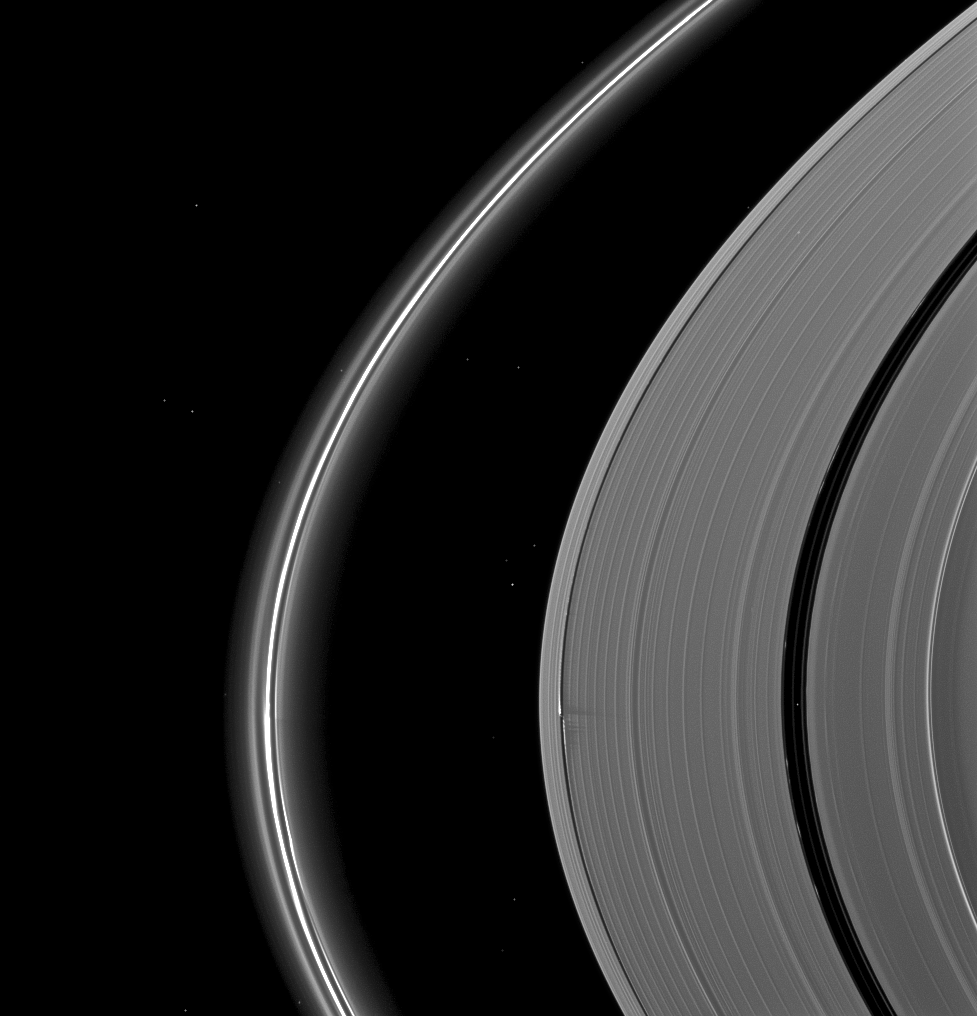

Wave Maker

The Cassini spacecraft catches Saturn’s moon Daphnis making waves and casting shadows from the narrow Keeler Gap of the planet’s A ring in this view taken around the time of Saturn’s August 2009 equinox.

Daphnis (8 kilometers, or 5 miles across) is almost invisible in this view, but the shadows cast on the wide A ring can be seen below the center of the image. The Enke Gap of the A ring, which is wider than the Keeler Gap, is on the right. Saturn’s thin F ring is on the left of the view. See PIA11629 for a similar, closer view.

More than a dozen background stars are visible in this image.

Daphnis has an inclined orbit and its gravitational pull perturbs the orbits of the particles of the A ring forming the Keeler Gap’s edge and sculpts the edge into waves having both horizontal (radial) and out-of-plane components. Material on the inner edge of the gap orbits faster than the moon so that the waves there lead the moon in its orbit. Material on the outer edge moves slower than the moon, so waves there trail the moon. See PIA11656 to learn more about this process.

The novel illumination geometry that accompanies equinox lowers the sun’s angle to the ringplane, significantly darkens the rings, and causes out-of-plane structures to look anomalously bright and cast shadows across the rings. These scenes are possible only during the few months before and after Saturn’s equinox which occurs only once in about 15 Earth years. Before and after equinox, Cassini’s cameras have spotted not only the predictable shadows of some of Saturn’s moons (see PIA11657), but also the shadows of newly revealed vertical structures in the rings themselves (see PIA11665).

This view looks toward the northern, sunlit side of the rings from about 13 degrees above the ringplane.

The image was taken in visible light with the Cassini spacecraft narrow-angle camera on Aug. 16, 2009. The view was acquired at a distance of approximately 2.1 million kilometers (1.3 million miles) from Saturn and at a Sun-Saturn-spacecraft, or phase, angle of 108 degrees. Image scale is 12 kilometers (8 miles) per pixel.

The Cassini-Huygens mission is a cooperative project of NASA, the European Space Agency and the Italian Space Agency. The Jet Propulsion Laboratory, a division of the California Institute of Technology in Pasadena, manages the mission for NASA’s Science Mission Directorate, Washington, D.C. The Cassini orbiter and its two onboard cameras were designed, developed and assembled at JPL. The imaging operations center is based at the Space Science Institute in Boulder, Colo.

Credit: NASA/JPL-Caltech/Space Science Institute